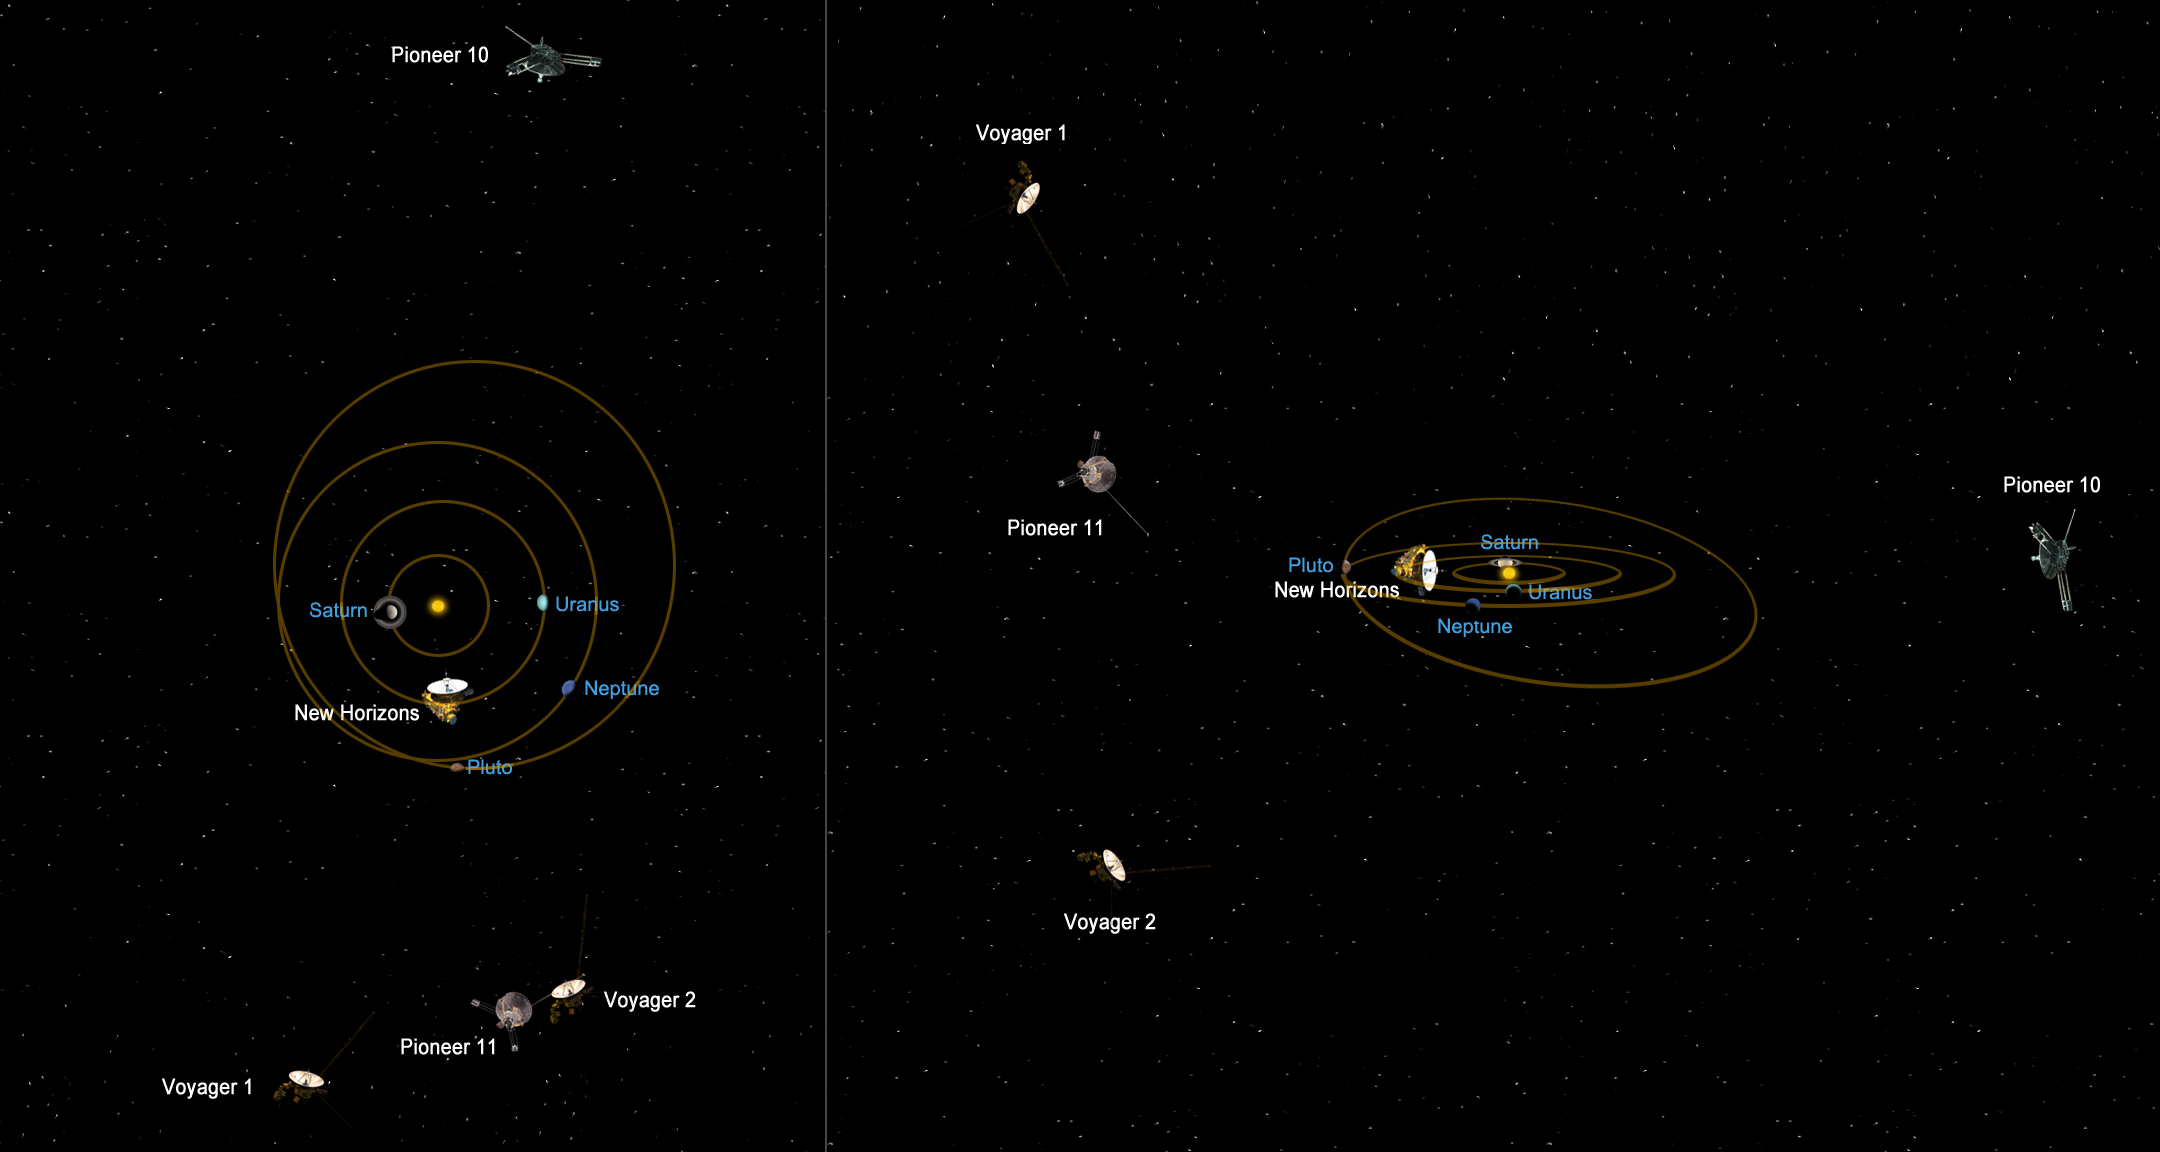

Relative Positions of Distant Spacecraft

This graphic shows the relative positions of NASA’s most distant spacecraft in early 2011, looking at the solar system from the side. Voyager 1 is the most distant spacecraft, about 17.5 billion kilometers (10.9 billion miles) away from the sun at a northward angle. Pioneer 10, the next most distant, is about 15.4 billion kilometers (9.6 billion miles) away from the sun on the opposite side of the solar system. Voyager 2 is about 14.2 billion kilometers (8.8 billion miles) away from the sun on a southward trajectory, on the same side of the solar system as Voyager 1. Pioneer 11 is about 12.4 billion kilometers (7.8 billion miles) away from the sun. New Horizons is about 3 billion kilometers (2 billion miles) away from the sun, on its way to Pluto.

The Voyagers were built by NASA’s Jet Propulsion Laboratory in Pasadena, Calif., which continues to operate both spacecraft. JPL is a division of the California Institute of Technology in Pasadena. The Voyager missions are a part of the NASA Heliophysics System Observatory, sponsored by the Heliophysics Division of the Science Mission Directorate.

Credit: NASA/JPL-Caltech